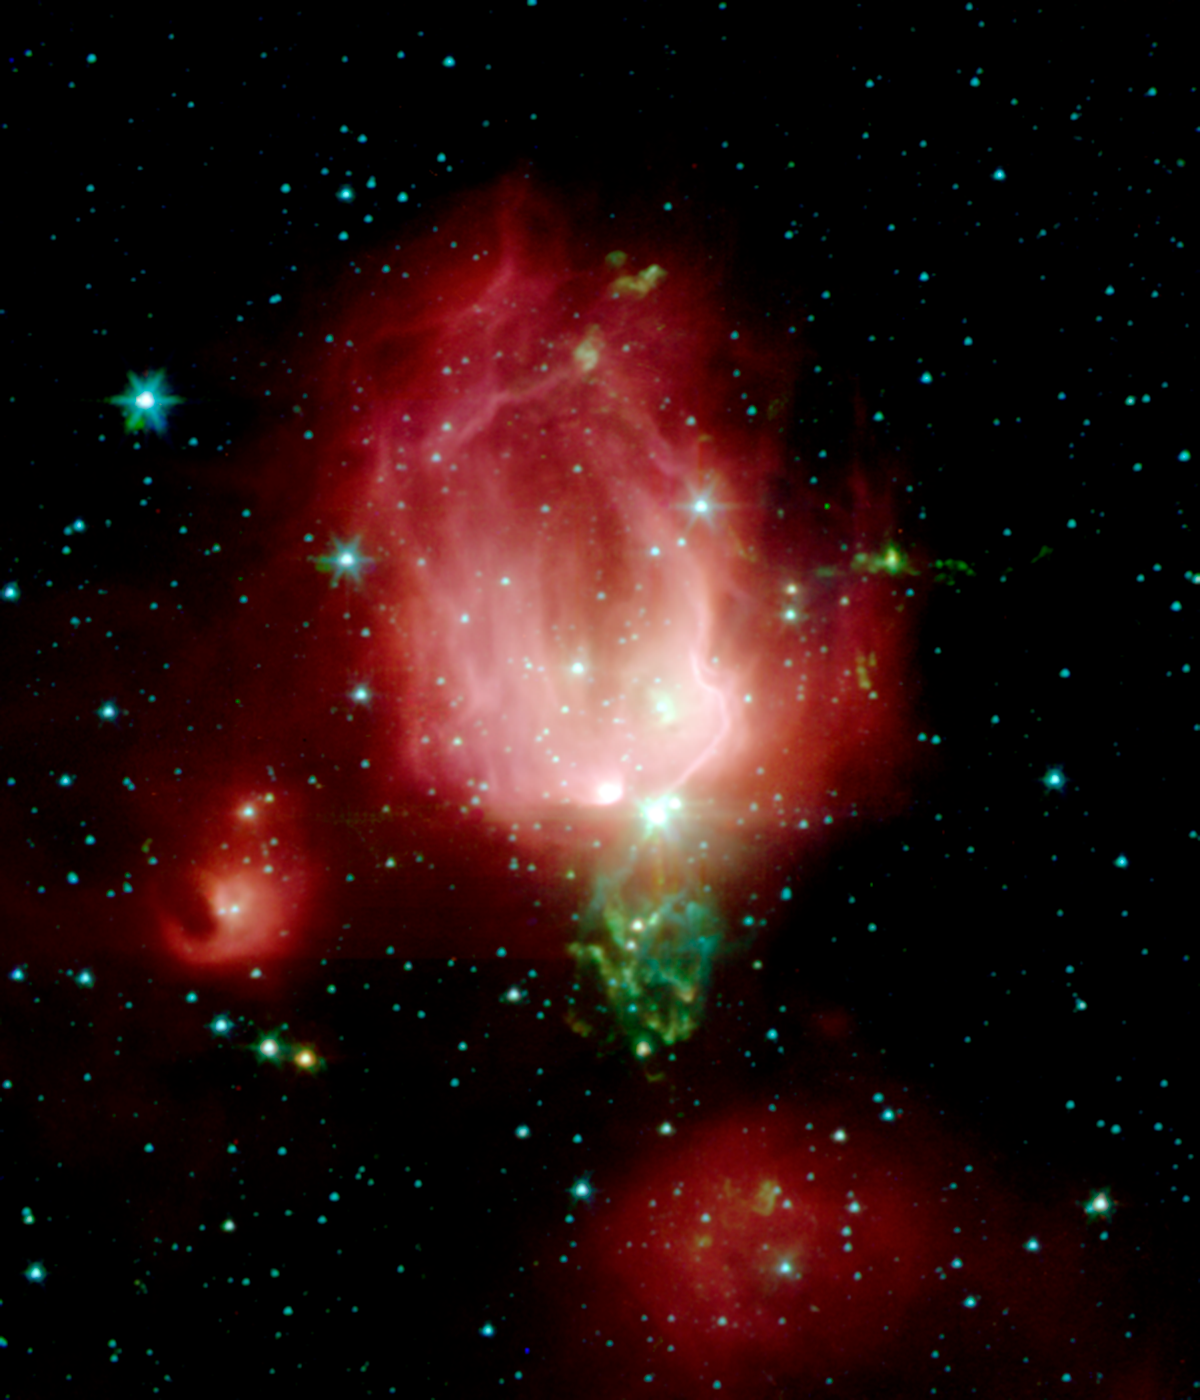

Reflection Nebula NGC 7129

A cluster of newborn stars herald their birth in this interstellar Valentine's Day commemorative picture obtained with NASA's Spitzer Space Telescope. These bright young stars are found in a rosebud-shaped (and rose-colored) nebulosity known as NGC 7129. The star cluster and its associated nebula are located at a distance of 3300 light-years in the constellation Cepheus.

A recent census of the cluster reveals the presence of 130 young stars. The stars formed from a massive cloud of gas and dust that contains enough raw materials to create a thousand Sun-like stars. In a process that astronomers still poorly understand, fragments of this molecular cloud became so cold and dense that they collapsed into stars. Most stars in our Milky Way galaxy are thought to form in such clusters.

The Spitzer Space Telescope image was obtained with an infrared array camera that is sensitive to invisible infrared light at wavelengths that are about ten times longer than visible light. In this four-color composite, emission at 3.6 microns is depicted in blue, 4.5 microns in green, 5.8 microns in orange, and 8.0 microns in red. The image covers a region that is about one quarter the size of the full moon.

As in any nursery, mayhem reigns. Within the astronomically brief period of a million years, the stars have managed to blow a large, irregular bubble in the molecular cloud that once enveloped them like a cocoon. The rosy pink hue is produced by glowing dust grains on the surface of the bubble being heated by the intense light from the embedded young stars. Upon absorbing ultraviolet and visible-light photons produced by the stars, the surrounding dust grains are heated and re-emit the energy at the longer infrared wavelengths observed by Spitzer. The reddish colors trace the distribution of molecular material thought to be rich in hydrocarbons.

The cold molecular cloud outside the bubble is mostly invisible in these images. However, three very young stars near the center of the image are sending jets of supersonic gas into the cloud. The impact of these jets heats molecules of carbon monoxide in the cloud, producing the intricate green nebulosity that forms the stem of the rosebud.

Not all stars are formed in clusters. Away from the main nebula and its young cluster are two smaller nebulae, to the left and bottom of the central "rosebud," each containing a stellar nursery with only a few young stars.

Astronomers believe that our own Sun may have formed billions of years ago in a cluster similar to NGC 7129. Once the radiation from new cluster stars destroys the surrounding placental material, the stars begin to slowly drift apart.

Credit: NASA/JPL-Caltech/T. Megeath (Harvard-Smithsonian CfA)